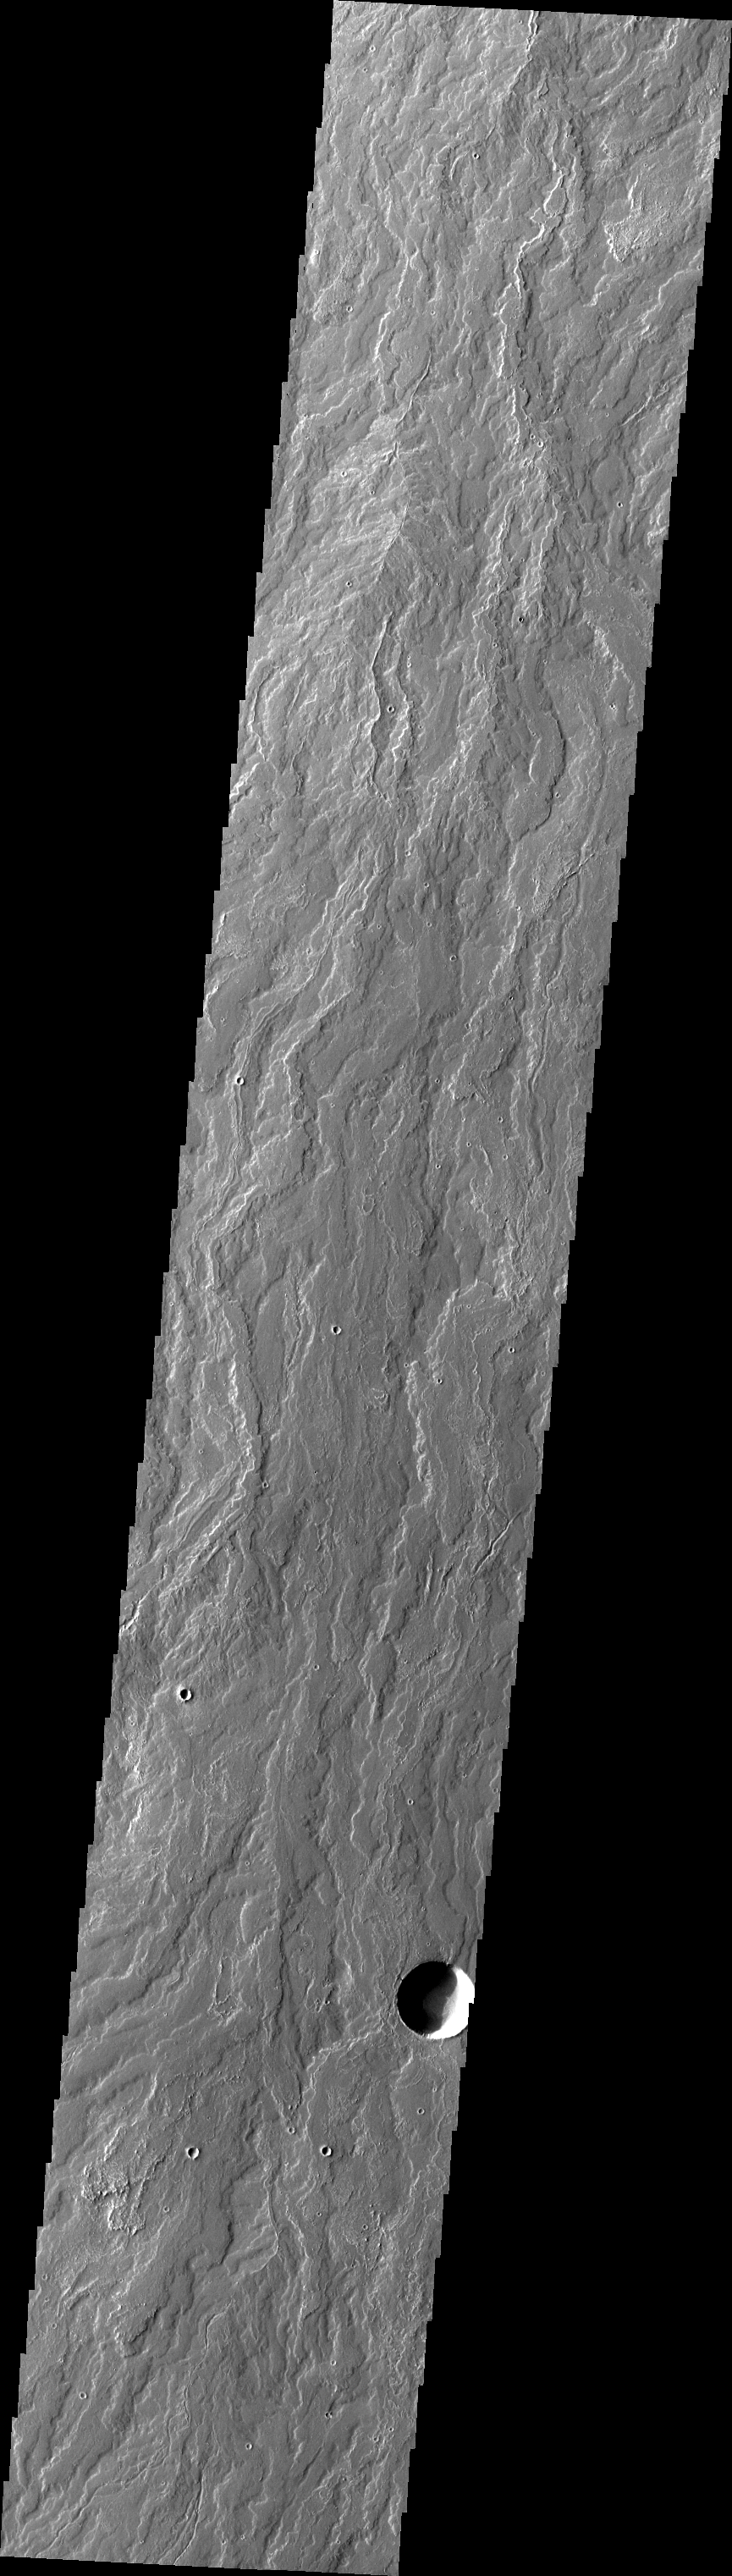

Daedalia Planum

The extensive lava flows from Arsia Mons make up Daedalia Planum. These are some of the most recent lava flows and the surface texture is still readily visible.

Image information: VIS instrument. Latitude -21.0N, Longitude 242.2E. 35 meter/pixel resolution.

Please see the THEMIS Data Citation Note for details on crediting THEMIS images.

Note: this THEMIS visual image has not been radiometrically nor geometrically calibrated for this preliminary release. An empirical correction has been performed to remove instrumental effects. A linear shift has been applied in the cross-track and down-track direction to approximate spacecraft and planetary motion. Fully calibrated and geometrically projected images will be released through the Planetary Data System in accordance with Project policies at a later time.

NASA’s Jet Propulsion Laboratory manages the 2001 Mars Odyssey mission for NASA’s Office of Space Science, Washington, D.C. The Thermal Emission Imaging System (THEMIS) was developed by Arizona State University, Tempe, in collaboration with Raytheon Santa Barbara Remote Sensing. The THEMIS investigation is led by Dr. Philip Christensen at Arizona State University. Lockheed Martin Astronautics, Denver, is the prime contractor for the Odyssey project, and developed and built the orbiter. Mission operations are conducted jointly from Lockheed Martin and from JPL, a division of the California Institute of Technology in Pasadena.

Credit: NASA/JPL/ASU